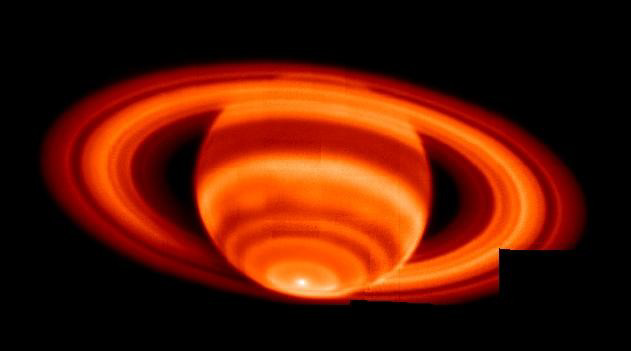

Saturn’s Hot Spot

This is the sharpest image of Saturn’s temperature emissions taken from the ground; it is a mosaic of 35 individual exposures made at the W.M. Keck I Observatory, Mauna Kea, Hawaii on Feb. 4, 2004.

The images to create this mosaic were taken with infrared radiation. The mosaic was taken at a wavelength near 17.65 microns and is sensitive to temperatures in Saturn’s upper troposphere. The prominent hot spot at the bottom of the image is right at Saturn’s south pole. The warming of the southern hemisphere was expected, as Saturn was just past southern summer solstice, but the abrupt changes in temperature with latitude were not expected. The tropospheric temperature increases toward the pole abruptly near 70 degrees latitude from 88 to 89 Kelvin (-301 to -299 degrees Fahrenheit) and then to 91 Kelvin (-296 degrees Fahrenheit) right at the pole.

Ring particles are not at a uniform temperature everywhere in their orbit around Saturn. The ring particles are orbiting clockwise in this image. Particles are coldest just after having cooled down in Saturn’s shadow (lower left). As they orbit Saturn, the particles increase in temperature up to a maximum (lower right) just before passing behind Saturn again in shadow.

A small section of the ring image is missing because of incomplete mosaic coverage during the observing sequence.

Credit: NASA/JPL